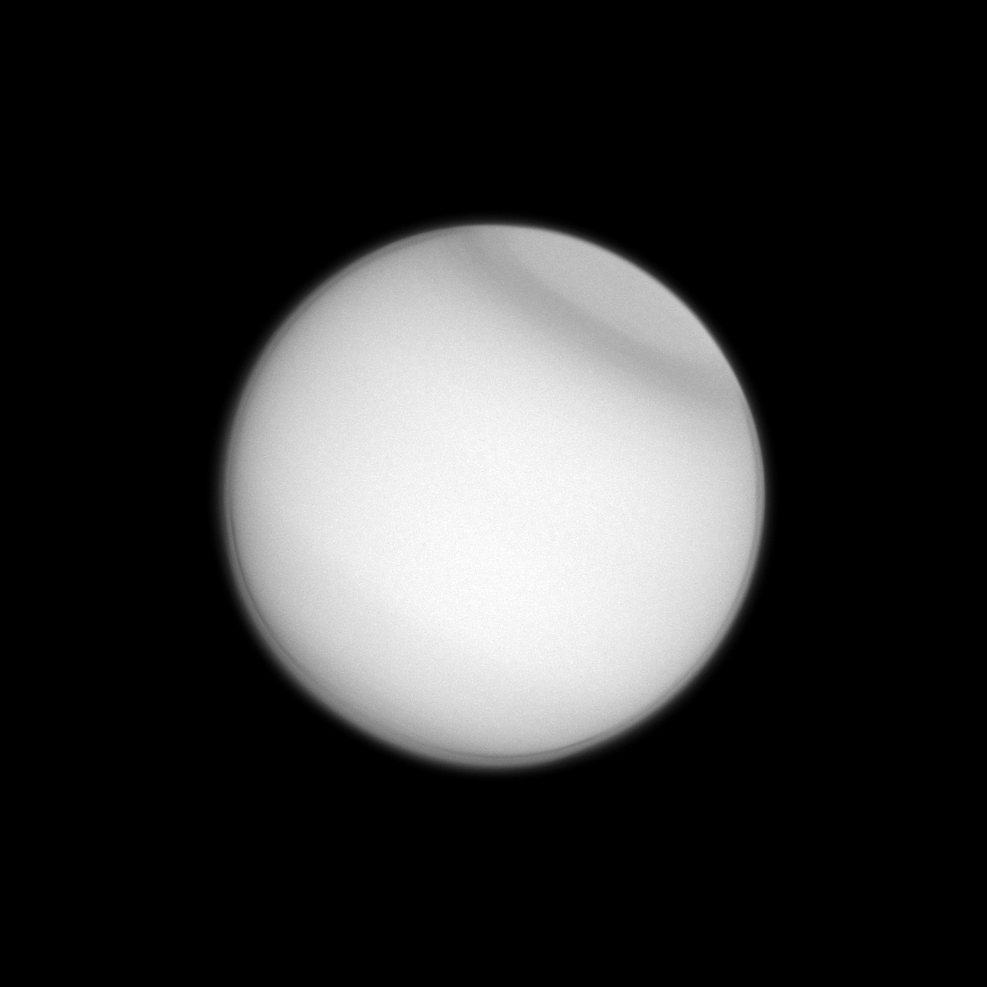

Titan’s Fancy Collar

Titan’s polar collar — previously seen by Voyager 2 and the Hubble Space Telescope — has now been observed by the Cassini spacecraft, seen here in ultraviolet light. The collar is believed to be seasonal in nature. Researchers are still studying its cause and evolution.

This view looks toward the Saturn-facing hemisphere of Titan. North on Titan is up and rotated 32 degrees to the right. The image was taken with the Cassini spacecraft narrow-angle camera on April 13, 2013 using a spectral filter sensitive to wavelengths of ultraviolet light centered at 338 nanometers.

The view was acquired at a distance of approximately 1.1 million miles (1.8 million kilometers) from Titan and at a Sun-Titan-spacecraft, or phase, angle of 4 degrees. Image scale is 7 miles (11 kilometers) per pixel.

The Cassini-Huygens mission is a cooperative project of NASA, the European Space Agency and the Italian Space Agency. The Jet Propulsion Laboratory, a division of the California Institute of Technology in Pasadena, manages the mission for NASA’s Science Mission Directorate, Washington, D.C. The Cassini orbiter and its two onboard cameras were designed, developed and assembled at JPL. The imaging operations center is based at the Space Science Institute in Boulder, Colo.

Credit: NASA/JPL-Caltech/Space Science Institute